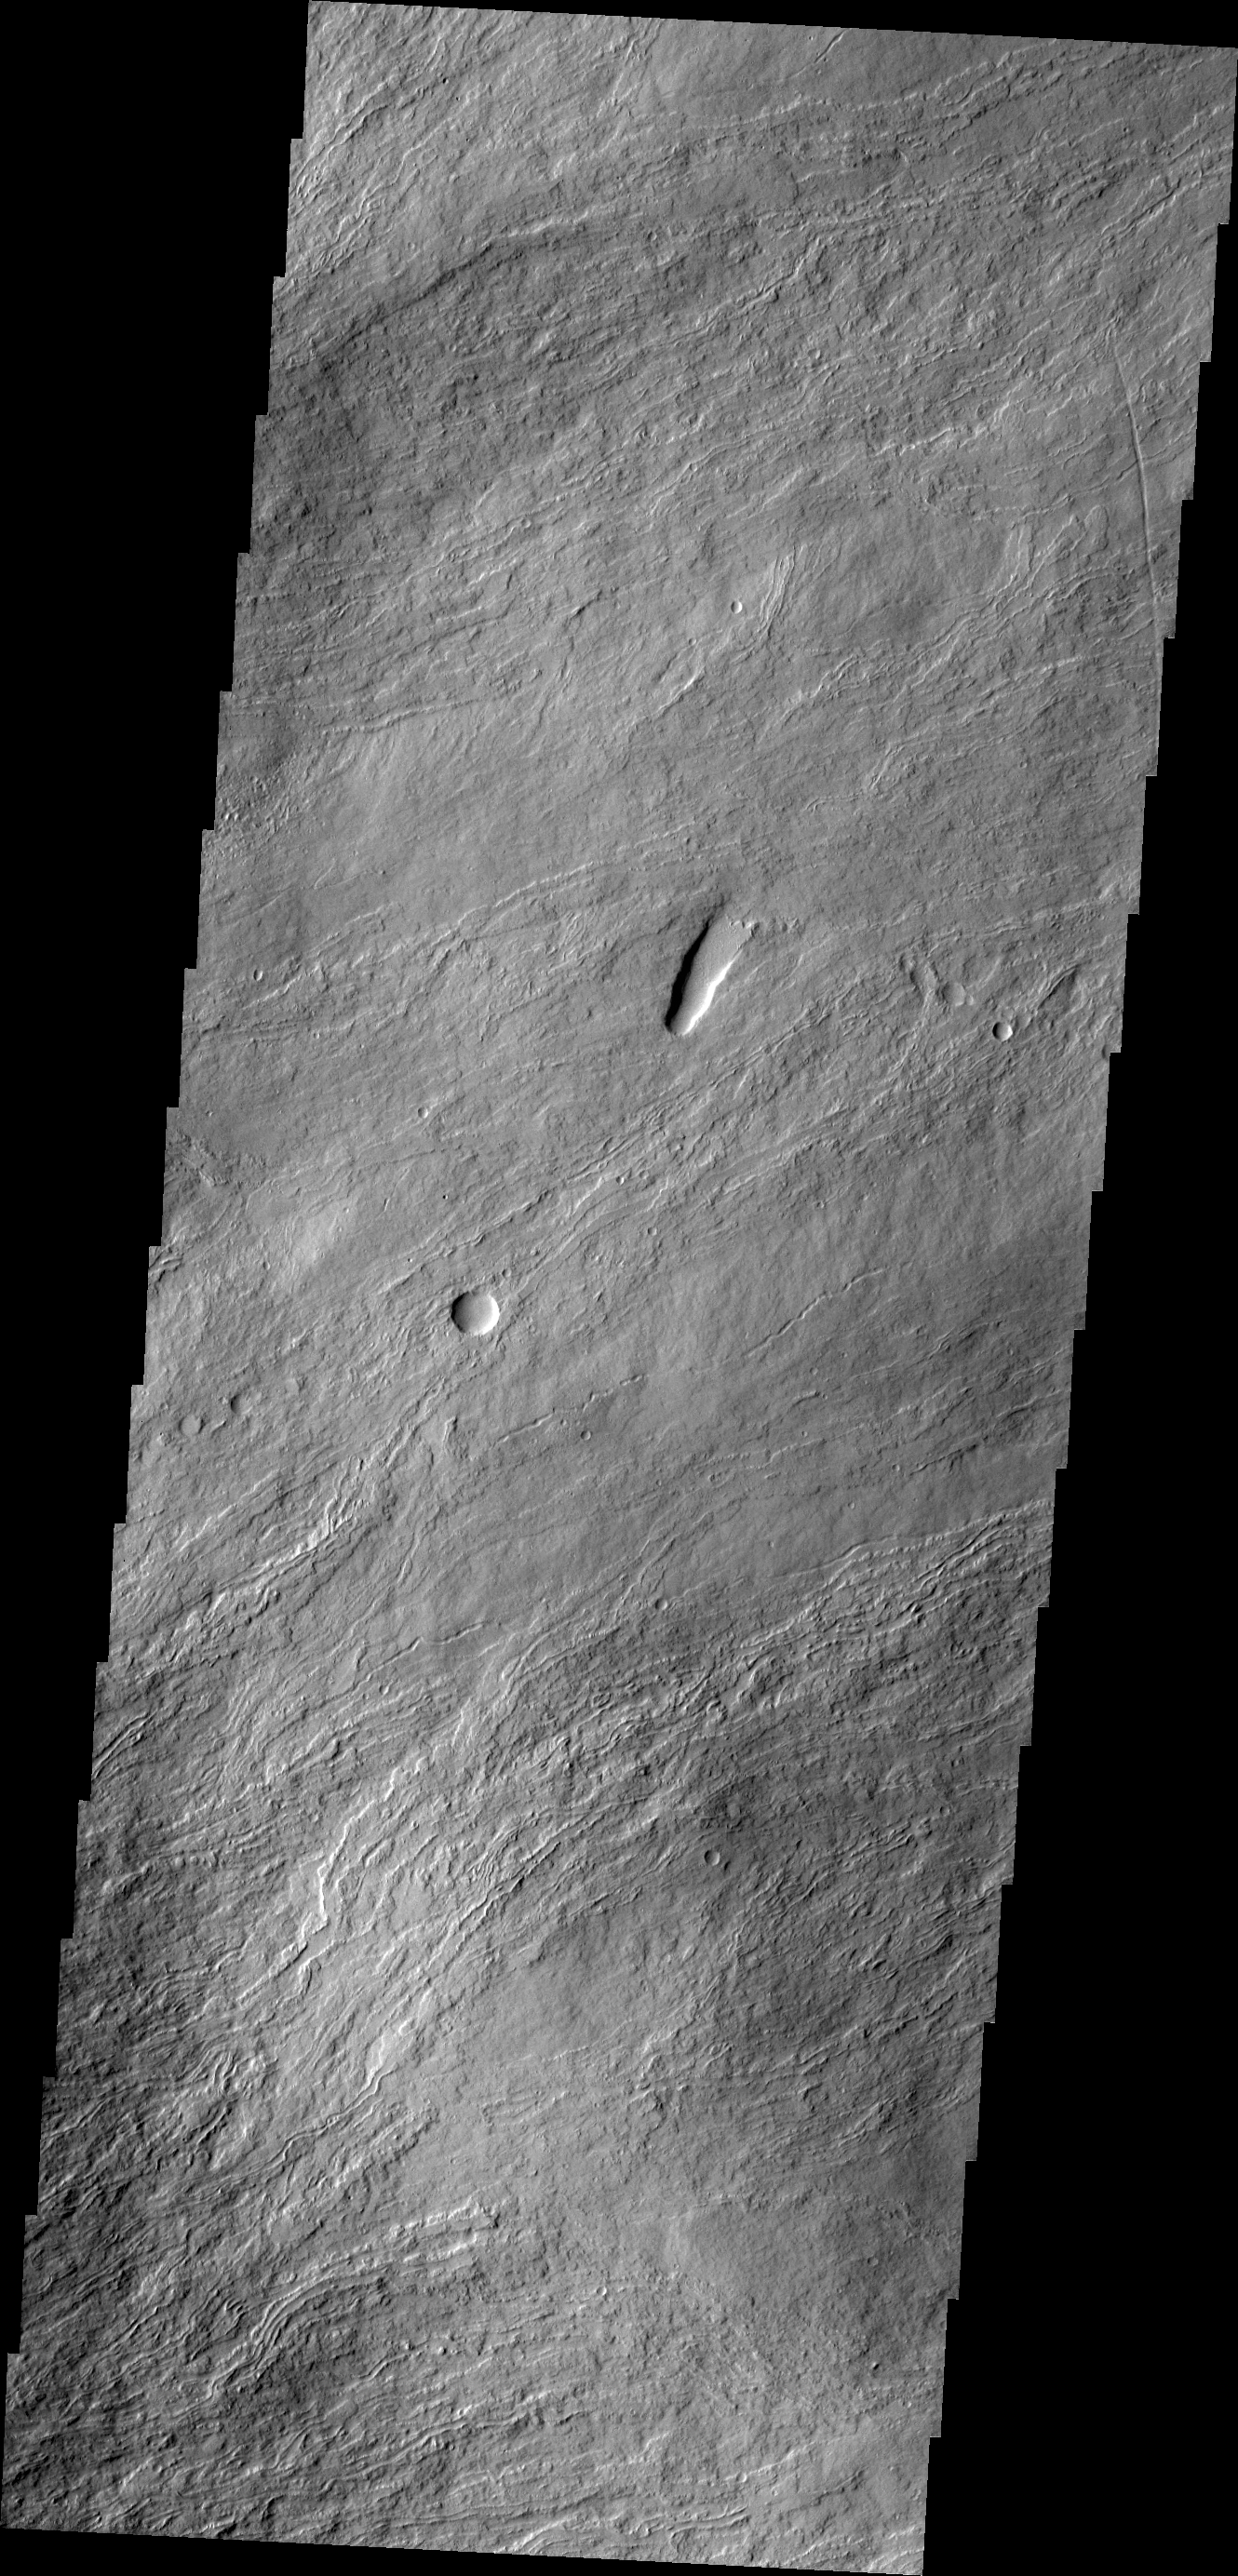

Olympus Mons

The narrow volcanic flows in this VIS image are located on the northeastern flank of Olympus Mons.

Credit: NASA/JPL/ASU